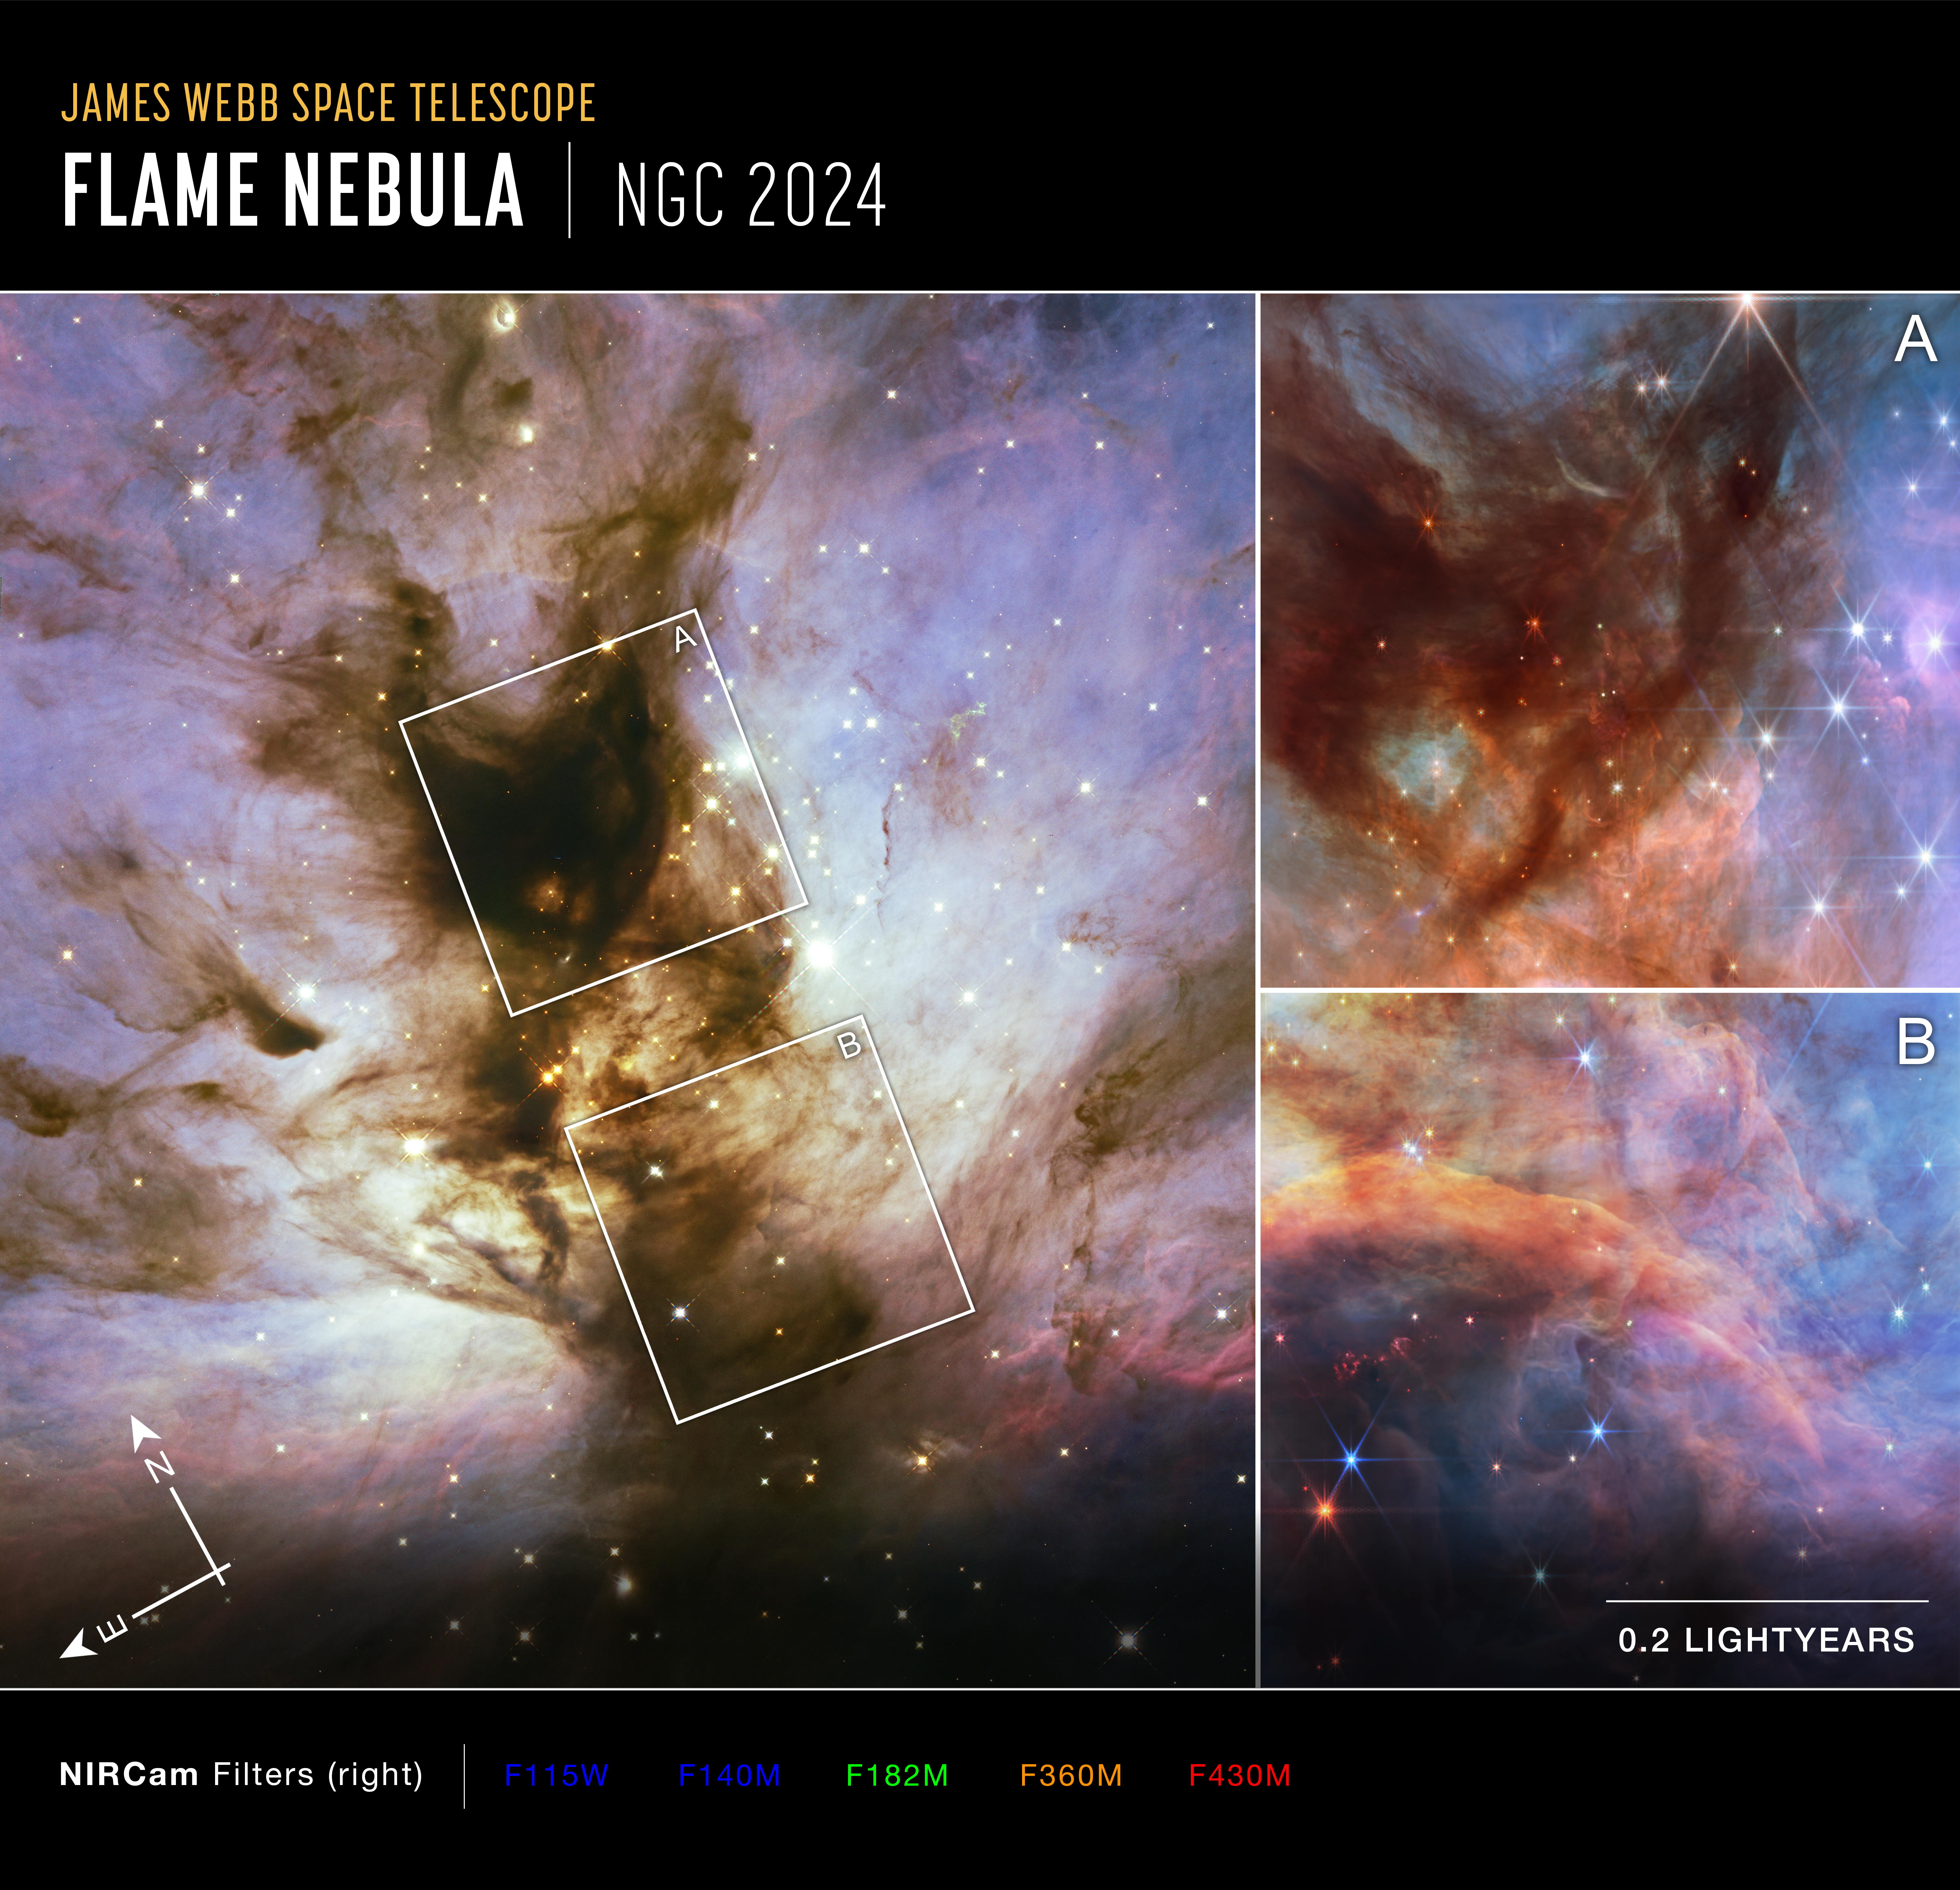

Flame Nebula: Hubble and Webb Observations (Compass Image)

Two images of the Flame Nebula (NGC 2024) at right, captured by Webb’s Near-Infrared Camera (NIRCam), with compass arrows, scale bar, and color key for reference. These images are magnified regions within the greater Flame Nebula, seen in the image at left captured by the Hubble Space Telescope.

The north and east compass arrows show the orientation of the image on the sky. Note that the relationship between north and east on the sky (as seen from below) is flipped relative to direction arrows on a map of the ground (as seen from above).

The scale bar is labeled in light-years, which is the distance that light travels in one Earth-year. (It takes 0.2 years, or about 2 and a half months, for light to travel a distance equal to the length of the bar.) One light-year is equal to about 5.88 trillion miles or 9.46 trillion kilometers. The field of view shown on the leftmost image is approximately 0.6 light-years across, and that of the rightmost image is approximately 0.4 light-years across.

The rightmost images show invisible near-infrared wavelengths of light that have been translated into visible-light colors. The color key shows which NIRCam filters were used when collecting the light. The color of each filter name is the visible light color used to represent the infrared light that passes through that filter.

Credit: Image: NASA, ESA, CSA, STScI, Michael Meyer (University of Michigan), Matthew De Furio (UT Austin), Massimo Robberto (STScI), Alyssa Pagan (STScI)